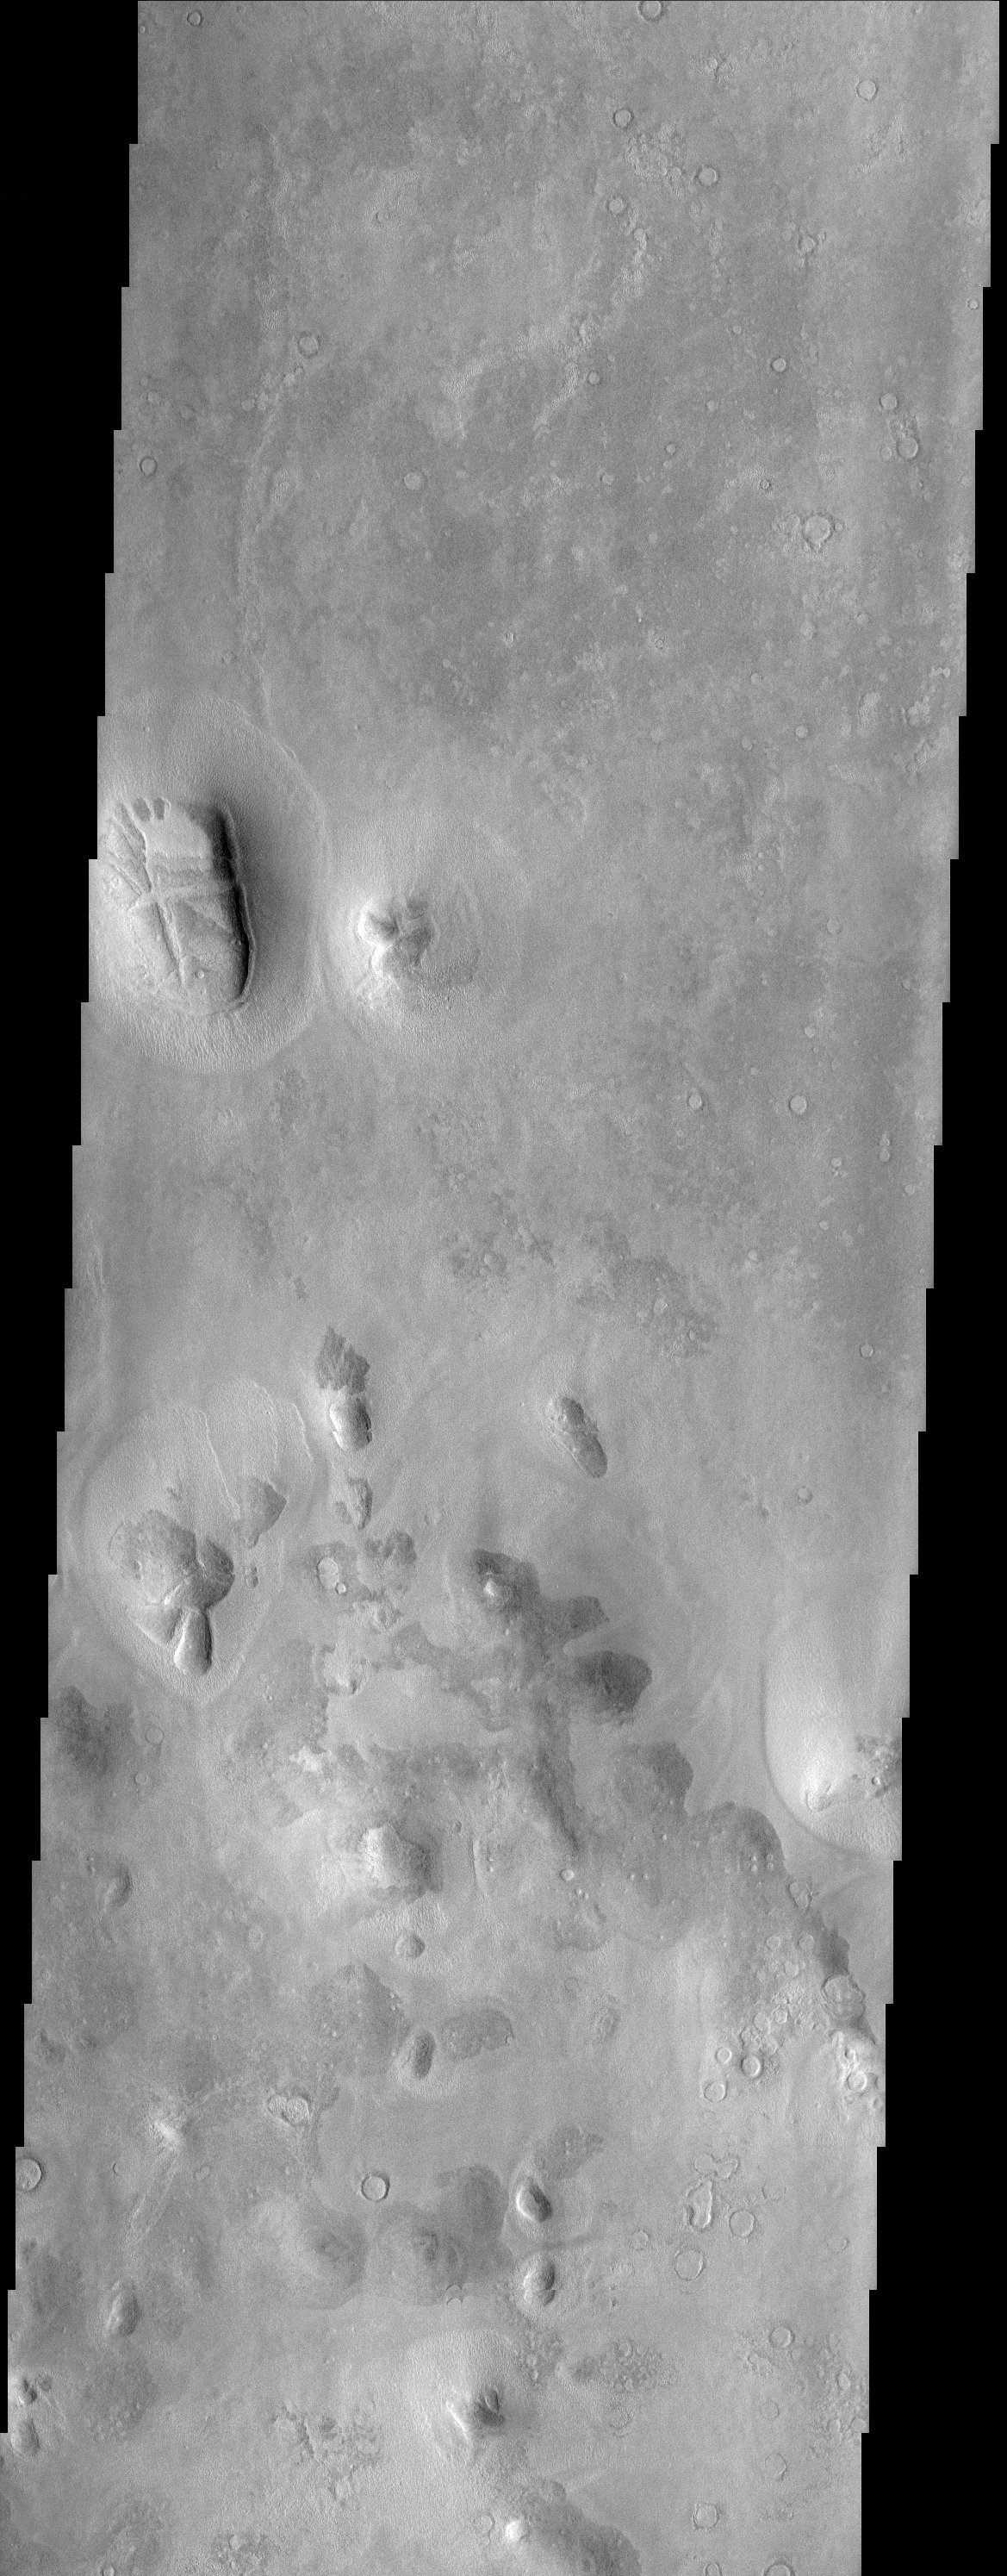

“Bread Loaf” Mesa East of Phlegra Montes

An isolated mesa east of the Phlegra Montes in northeastern Elysium Planitia has a cracked surface that, combined with its overall shape, gives the appearance of a giant loaf of bread. Other mesas with similar surfaces are found in the area, suggesting that at one time these mesas were part of a continuous layer of material. It is likely that at that time, some process caused the graben-like cracks to form. Later erosion of the cracked layer left only the isolated mesas seen in the THEMIS image. One clue that supports this scenario is the presence of many filled and eroded craters throughout the scene but no fresh ones. One way to produce this landscape begins with an ancient and heavily cratered surface that subsequently is buried by some other material. If this overburden was stripped off relatively recently, not enough time would have passed to allow for a new population of fresh craters to be produced. The result would be a landscape with isolated mesas of younger material on top of an ancient, cratered surface.

Note: this THEMIS visual image has not been radiometrically nor geometrically calibrated for this preliminary release. An empirical correction has been performed to remove instrumental effects. A linear shift has been applied in the cross-track and down-track direction to approximate spacecraft and planetary motion. Fully calibrated and geometrically projected images will be released through the Planetary Data System in accordance with Project policies at a later time.

NASA’s Jet Propulsion Laboratory manages the 2001 Mars Odyssey mission for NASA’s Office of Space Science, Washington, D.C. The Thermal Emission Imaging System (THEMIS) was developed by Arizona State University, Tempe, in collaboration with Raytheon Santa Barbara Remote Sensing. The THEMIS investigation is led by Dr. Philip Christensen at Arizona State University. Lockheed Martin Astronautics, Denver, is the prime contractor for the Odyssey project, and developed and built the orbiter. Mission operations are conducted jointly from Lockheed Martin and from JPL, a division of the California Institute of Technology in Pasadena.

Credit: NASA/JPL/Arizona State University